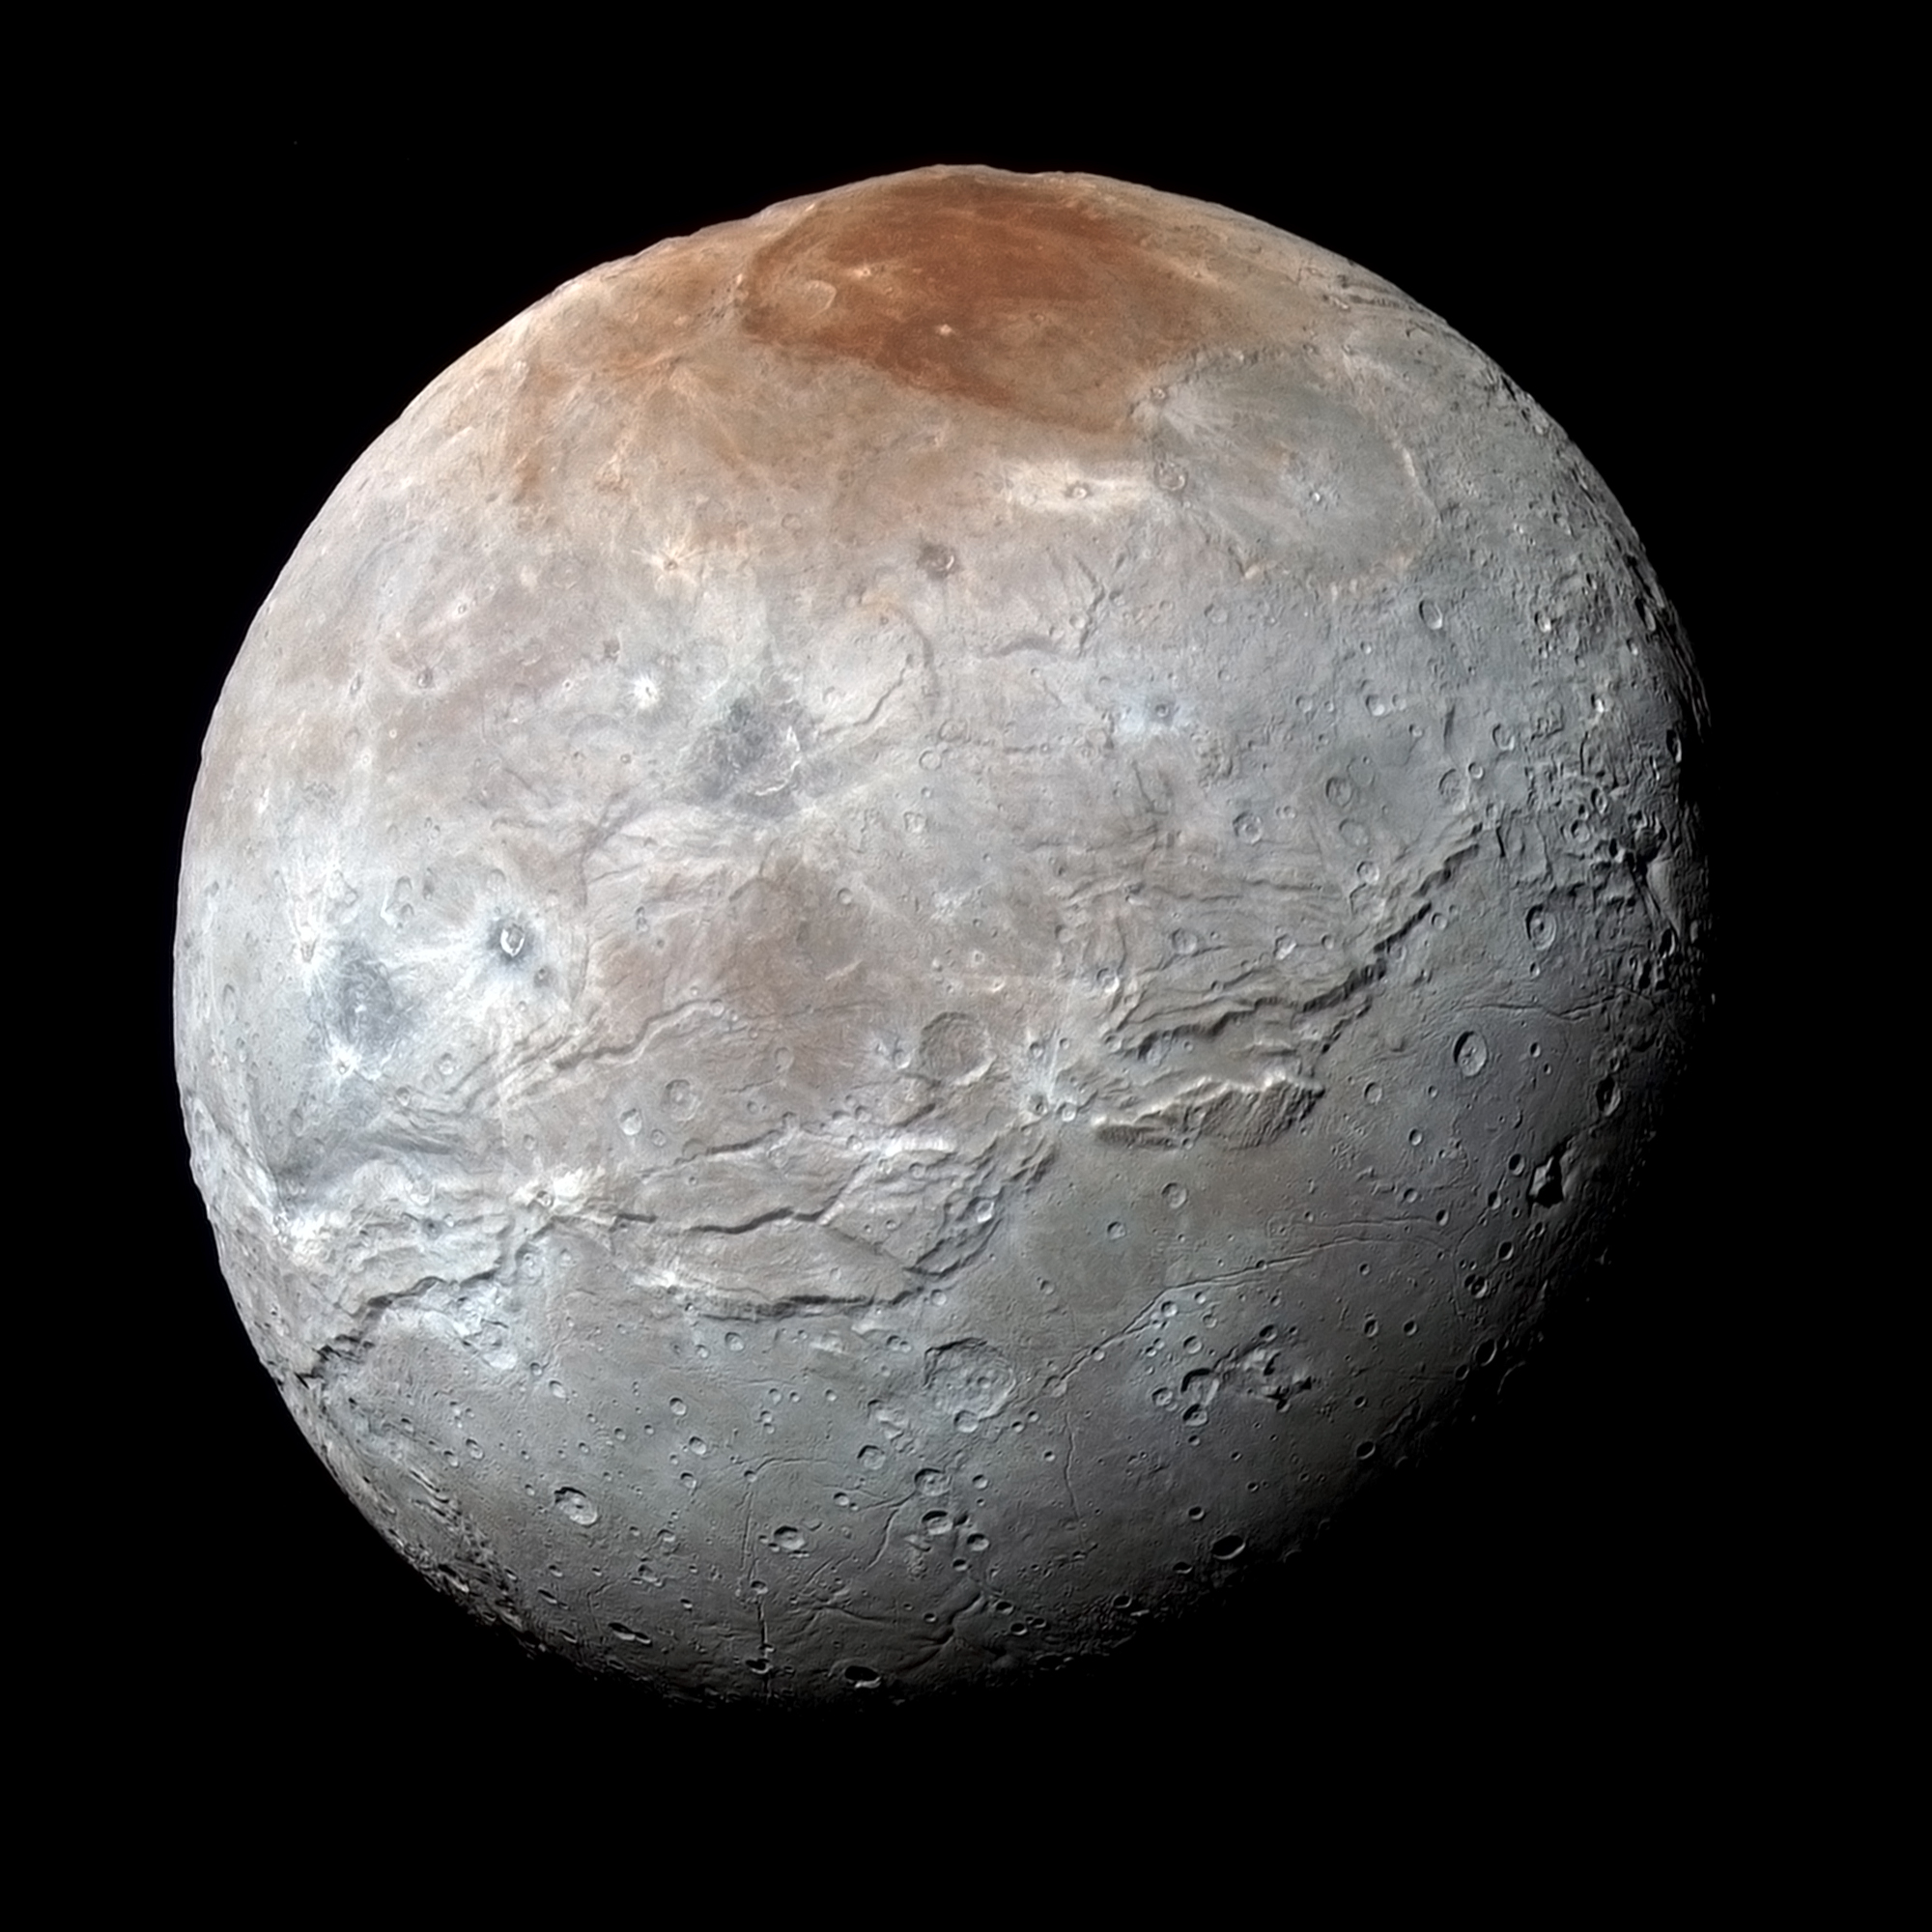

Charon in Enhanced Color

NASA’s New Horizons captured this high-resolution enhanced color view of Charon just before closest approach on July 14, 2015. The image combines blue, red and infrared images taken by the spacecraft’s Ralph/Multispectral Visual Imaging Camera (MVIC); the colors are processed to best highlight the variation of surface properties across Charon. Charon’s color palette is not as diverse as Pluto’s; most striking is the reddish north (top) polar region, informally named Mordor Macula. Charon is 754 miles (1,214 kilometers) across; this image resolves details as small as 1.8 miles (2.9 kilometers).

The Johns Hopkins University Applied Physics Laboratory in Laurel, Maryland, designed, built, and operates the New Horizons spacecraft, and manages the mission for NASA’s Science Mission Directorate. The Southwest Research Institute, based in San Antonio, leads the science team, payload operations and encounter science planning. New Horizons is part of the New Frontiers Program managed by NASA’s Marshall Space Flight Center in Huntsville, Alabama.

Credit: NASA/Johns Hopkins University Applied Physics Laboratory/Southwest Research Institute